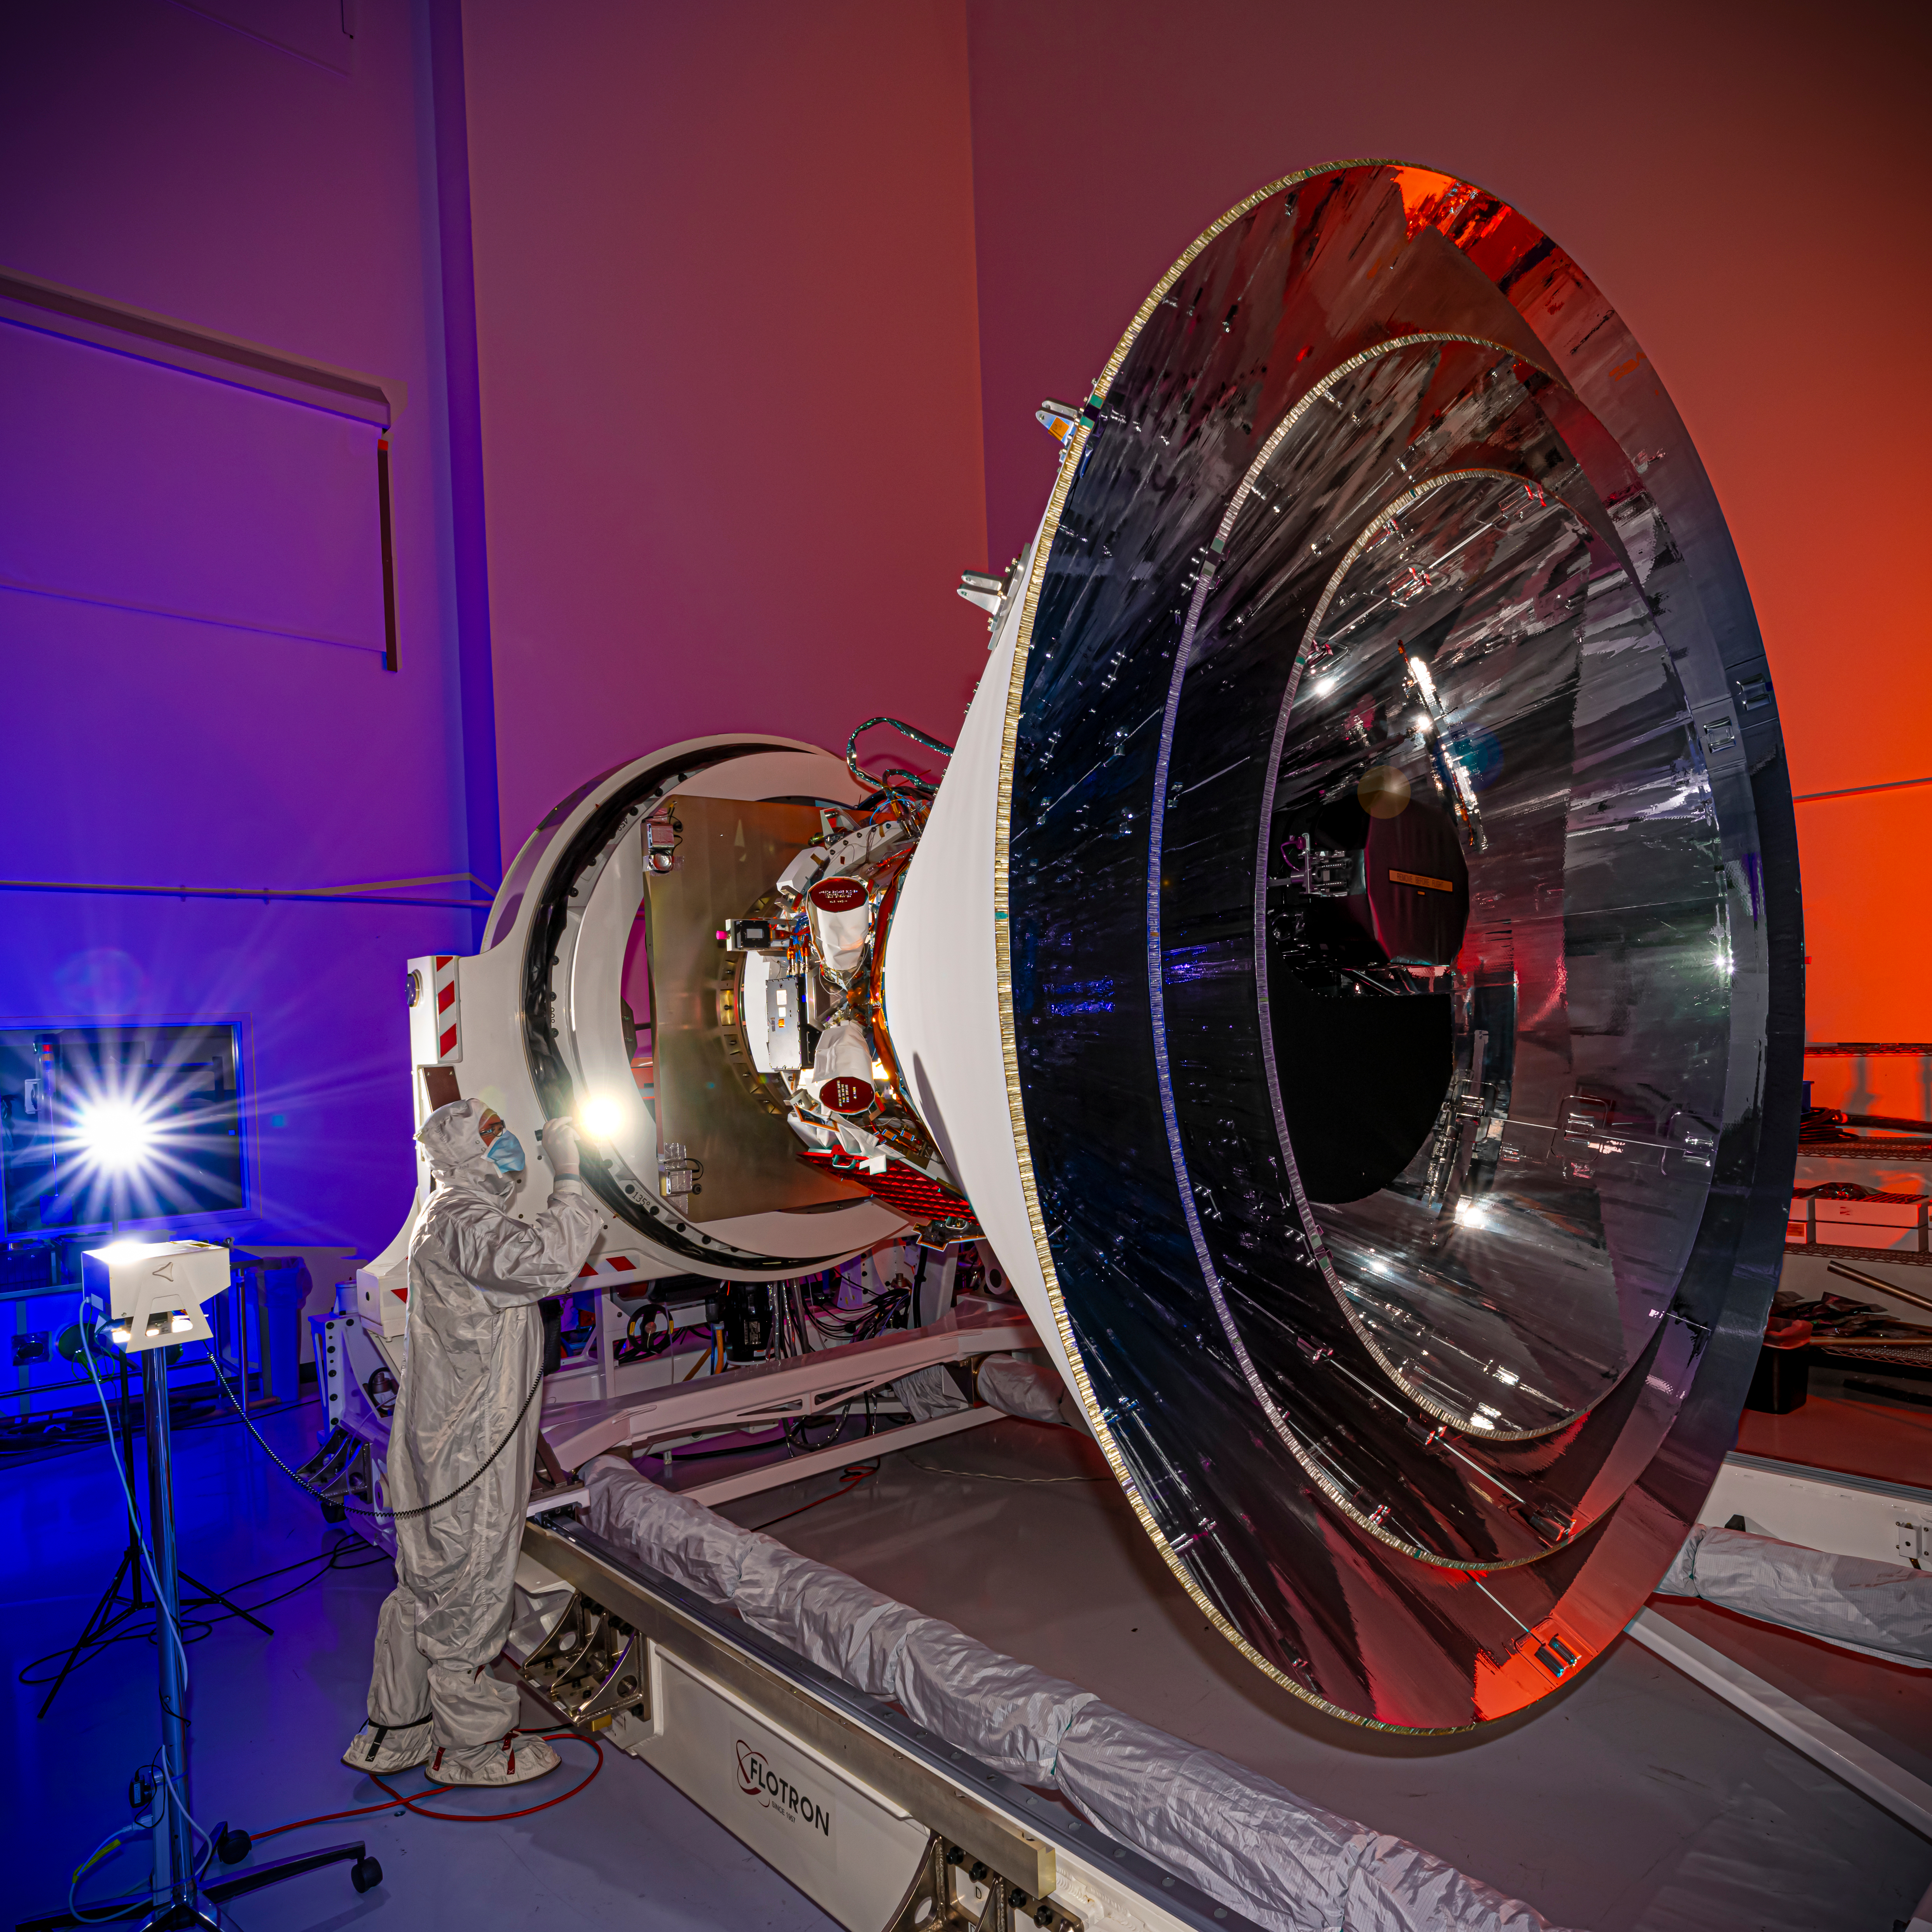

SPHEREx in Horizontal Orientation

NASA’s SPHEREx observatory is oriented in a horizontal position, revealing all three layers of photon shields as well as the telescope. This photo was taken at BAE Systems in Boulder, Colorado, in April 2024.

Short for Spectro-Photometer for the History of the Universe, Epoch of Reionization and Ices Explorer, SPHEREx will create a map of the cosmos like no other. Using a technique called spectroscopy to image the entire sky in 102 wavelengths of infrared light, SPHEREx will gather information about the composition of and distance to millions of galaxies and stars. With this map, scientists will study what happened in the first fraction of a second after the big bang, how galaxies formed and evolved, and the origins of water in planetary systems in our galaxy.

SPHEREx is managed by NASA’s Jet Propulsion Laboratory for the Astrophysics Division within the agency’s Science Mission Directorate in Washington. BAE Systems (formerly Ball Aerospace) built the telescope and the spacecraft bus. The science analysis of the SPHEREx data will be conducted by a team of scientists located at 10 institutions in the U.S., two in South Korea, and one in Taiwan. Data will be processed and archived at IPAC at Caltech, which manages JPL for NASA. The mission principal investigator is based at Caltech with a joint JPL appointment. The SPHEREx dataset will be publicly available.

Credit: NASA/JPL-Caltech/BAE Systems